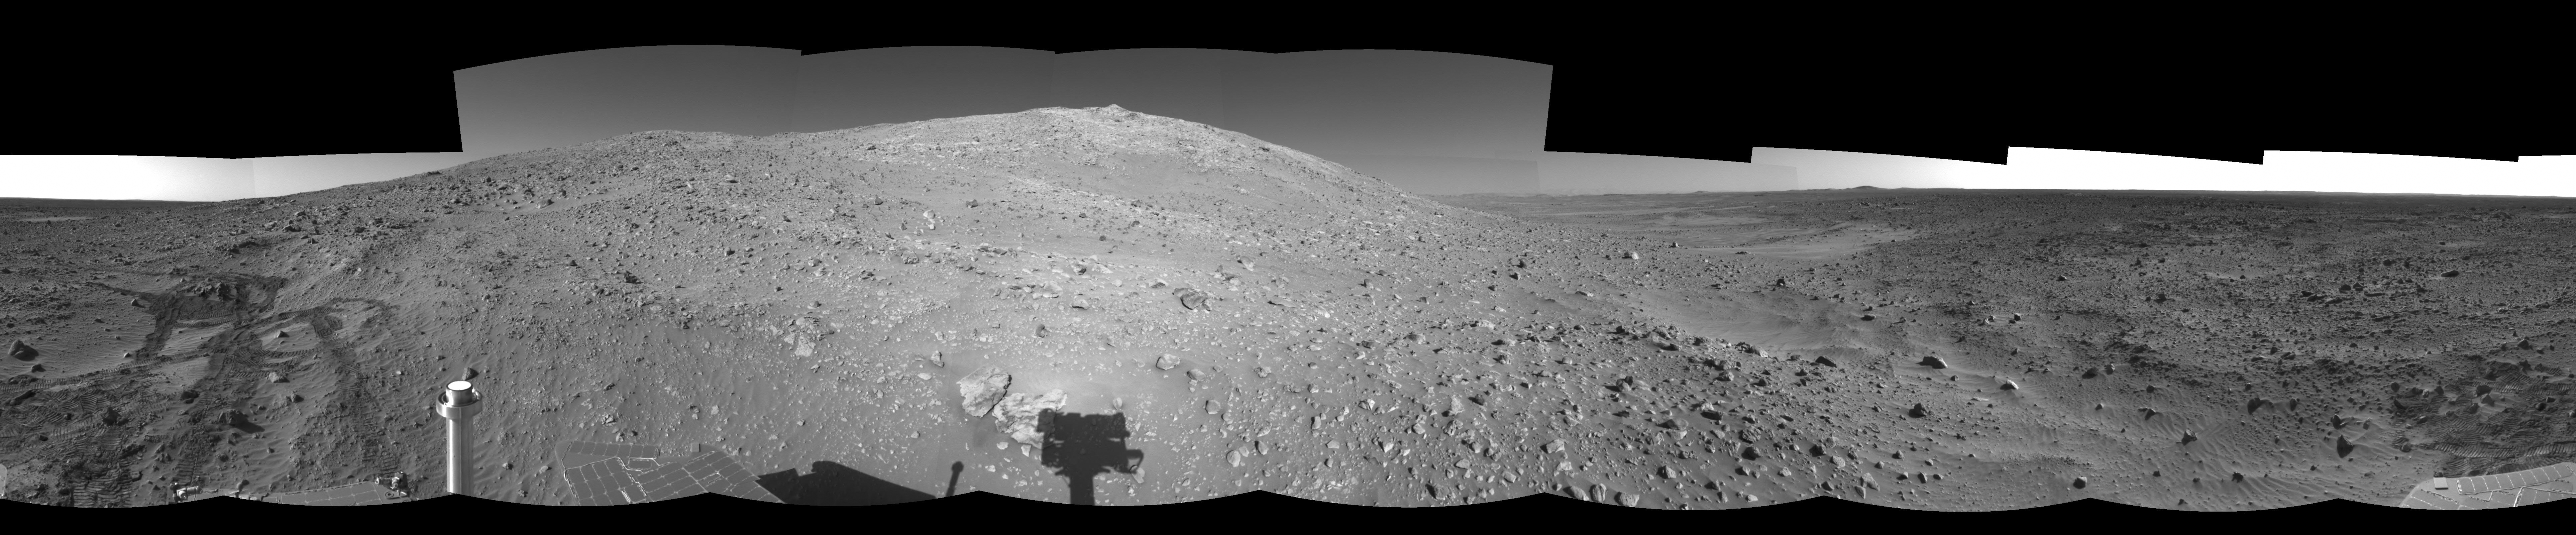

‘Columbia Hills’ at Last! (Left Eye)

NASA’s Mars Exploration Rover Spirit took this left eye of a pair of stereo images, projected at a cylindrical perspective, with its navigation camera on sol 156 (June 11, 2004). The image highlights Spirit’s arrival at the base of the Columbia Hills. Since landing at Gusev crater, Spirit has put more than 3.4 kilometers (2.1 miles) on its odometer. Much of this can be attributed to the long drives the rover had to undertake to reach these interesting landforms.

See PIA06280 for 3-D view and PIA06282 for right eye view of this left eye cylindrical-perspective projection.

Credit: NASA/JPL